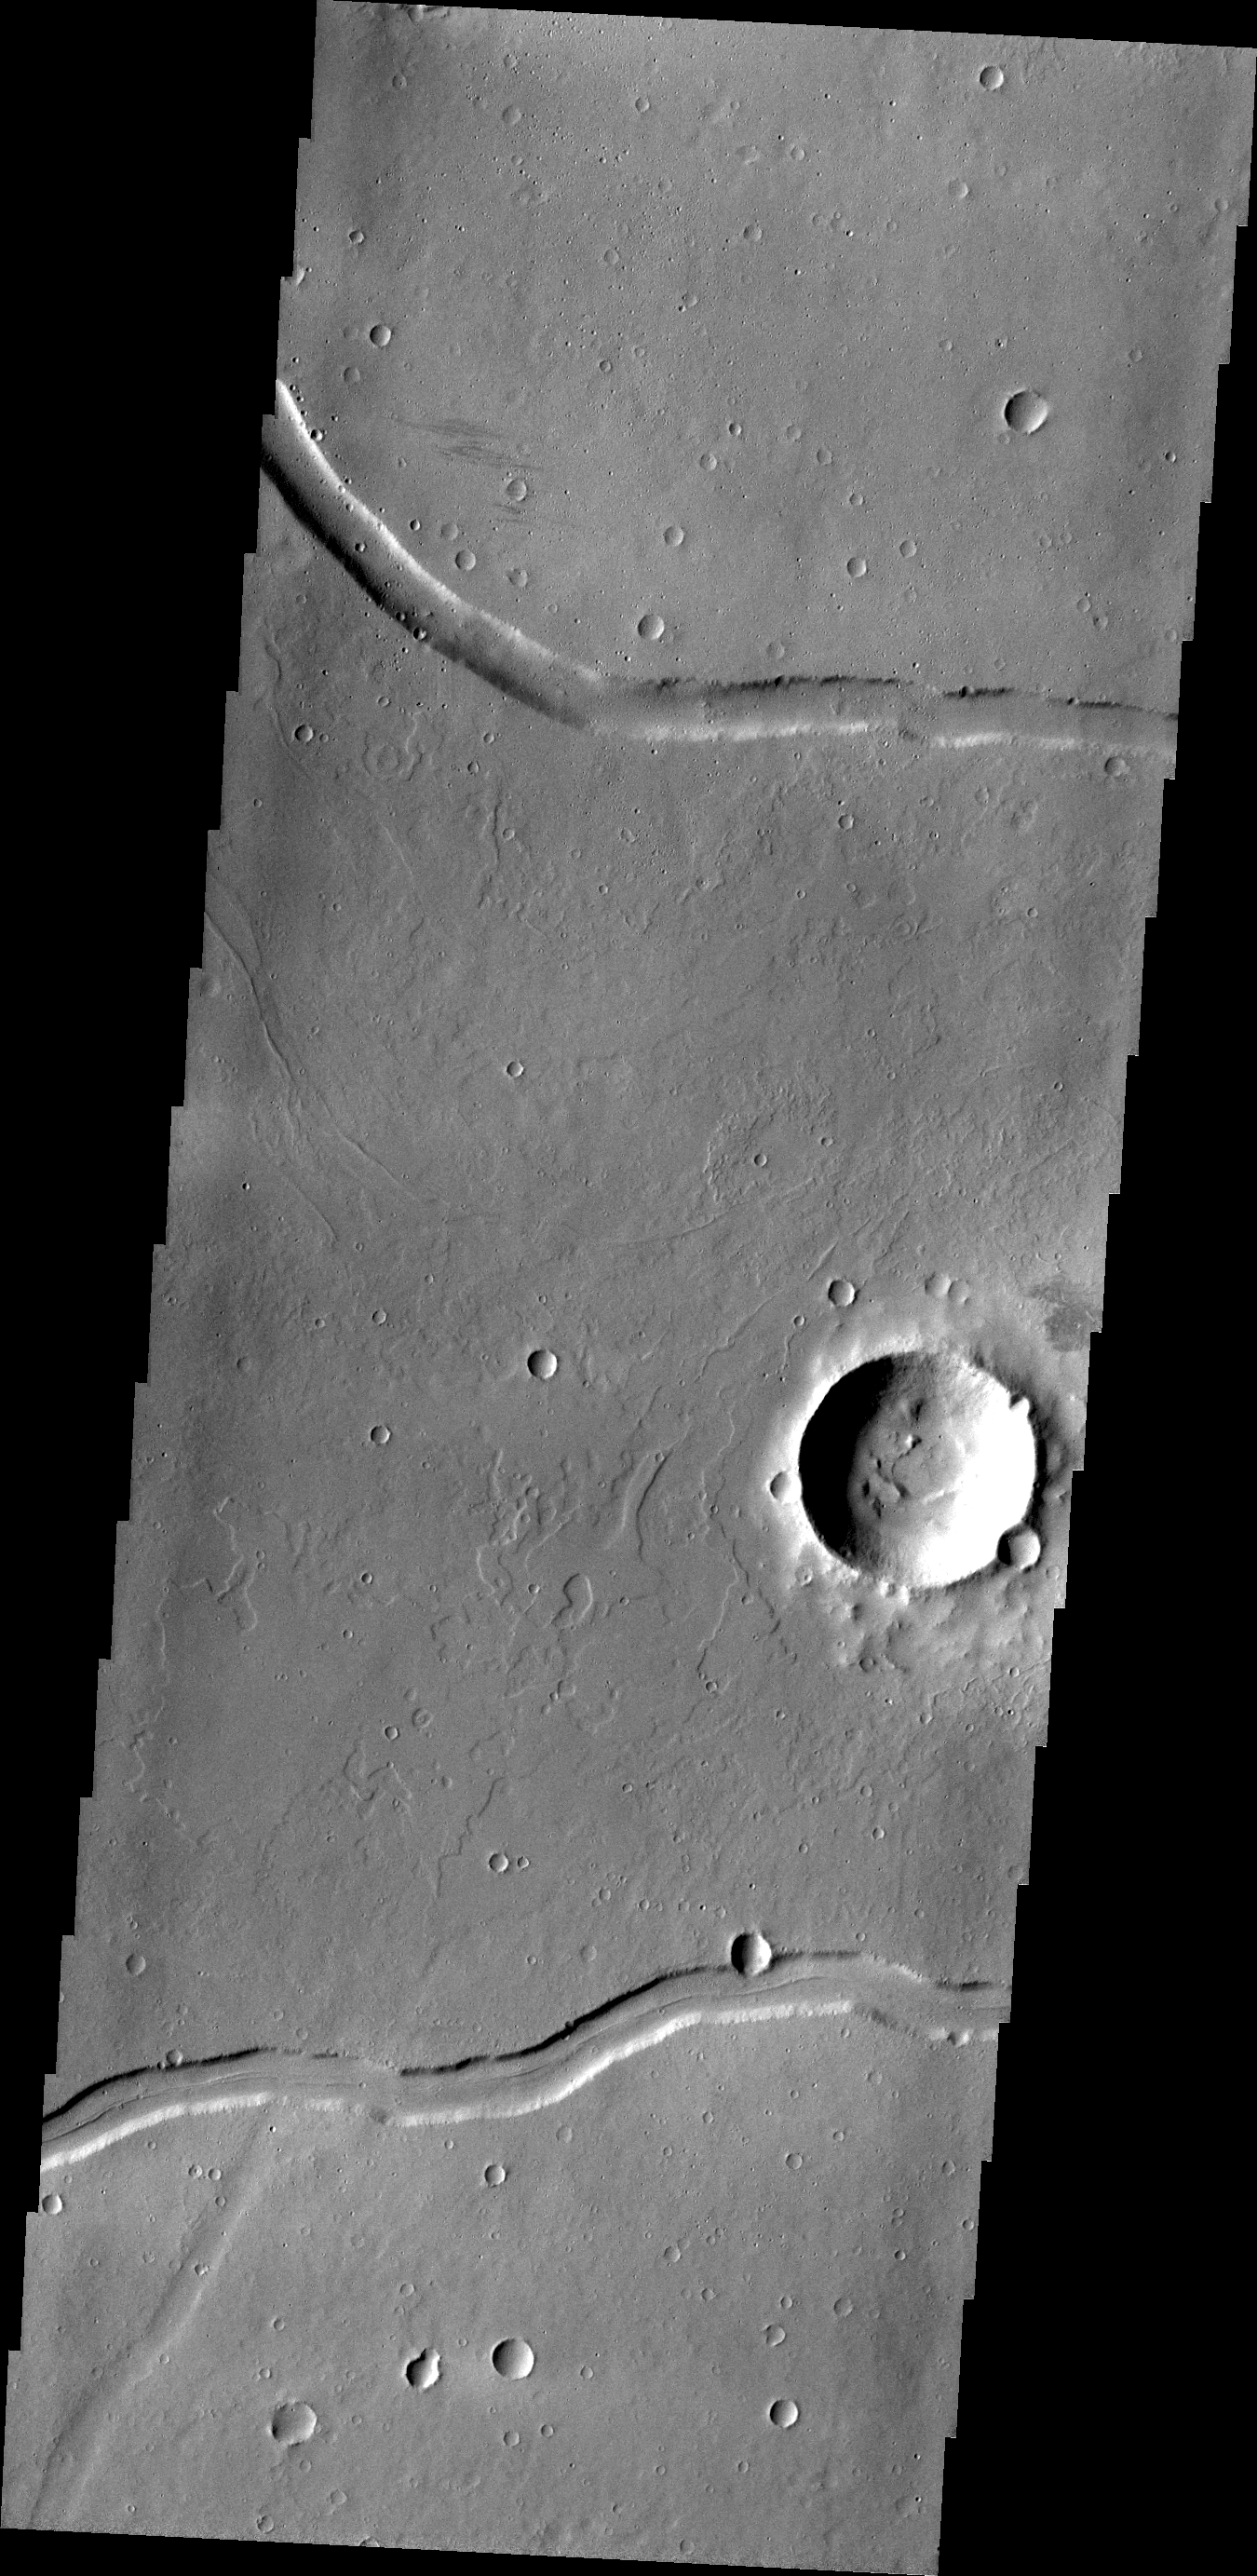

Rhabon Vallis

This VIS image shows a portion of Rhabon Vallis, a channel south of Uranius Mons.

Credit: NASA/JPL/ASU